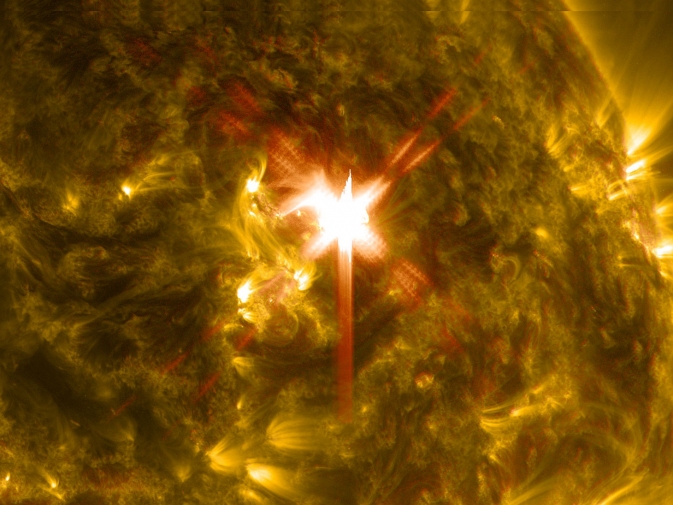

X-class Solar Flare on March 29, 2014

Extreme ultraviolet light streams out of an X-class solar flare as seen in this image captured on March 29, 2014, by NASA's Solar Dynamics Observatory. This image blends two wavelengths of light: 304 and 171 Angstroms, which help scientists observe the lower levels of the sun's atmosphere. More info: The sun emitted a significant solar flare, peaking at 1:48 p.m. EDT March 29, 2014, and NASA's Solar Dynamics Observatory captured images of the event. Solar flares are powerful bursts of radiation. Harmful radiation from a flare cannot pass through Earth's atmosphere to physically affect humans on the ground, however -- when intense enough -- they can disturb the atmosphere in the layer where GPS and communications signals travel. To see how this event impacted Earth, please visit NOAA's Space Weather Prediction Center at spaceweather.gov, the U.S. government's official source for space weather forecasts, alerts, watches and warnings. This flare is classified as an X.1-class flare. X-class denotes the most intense flares, while the number provides more information about its strength. An X2 is twice as intense as an X1, an X3 is three times as intense, etc.

Credit: NASA/SDO